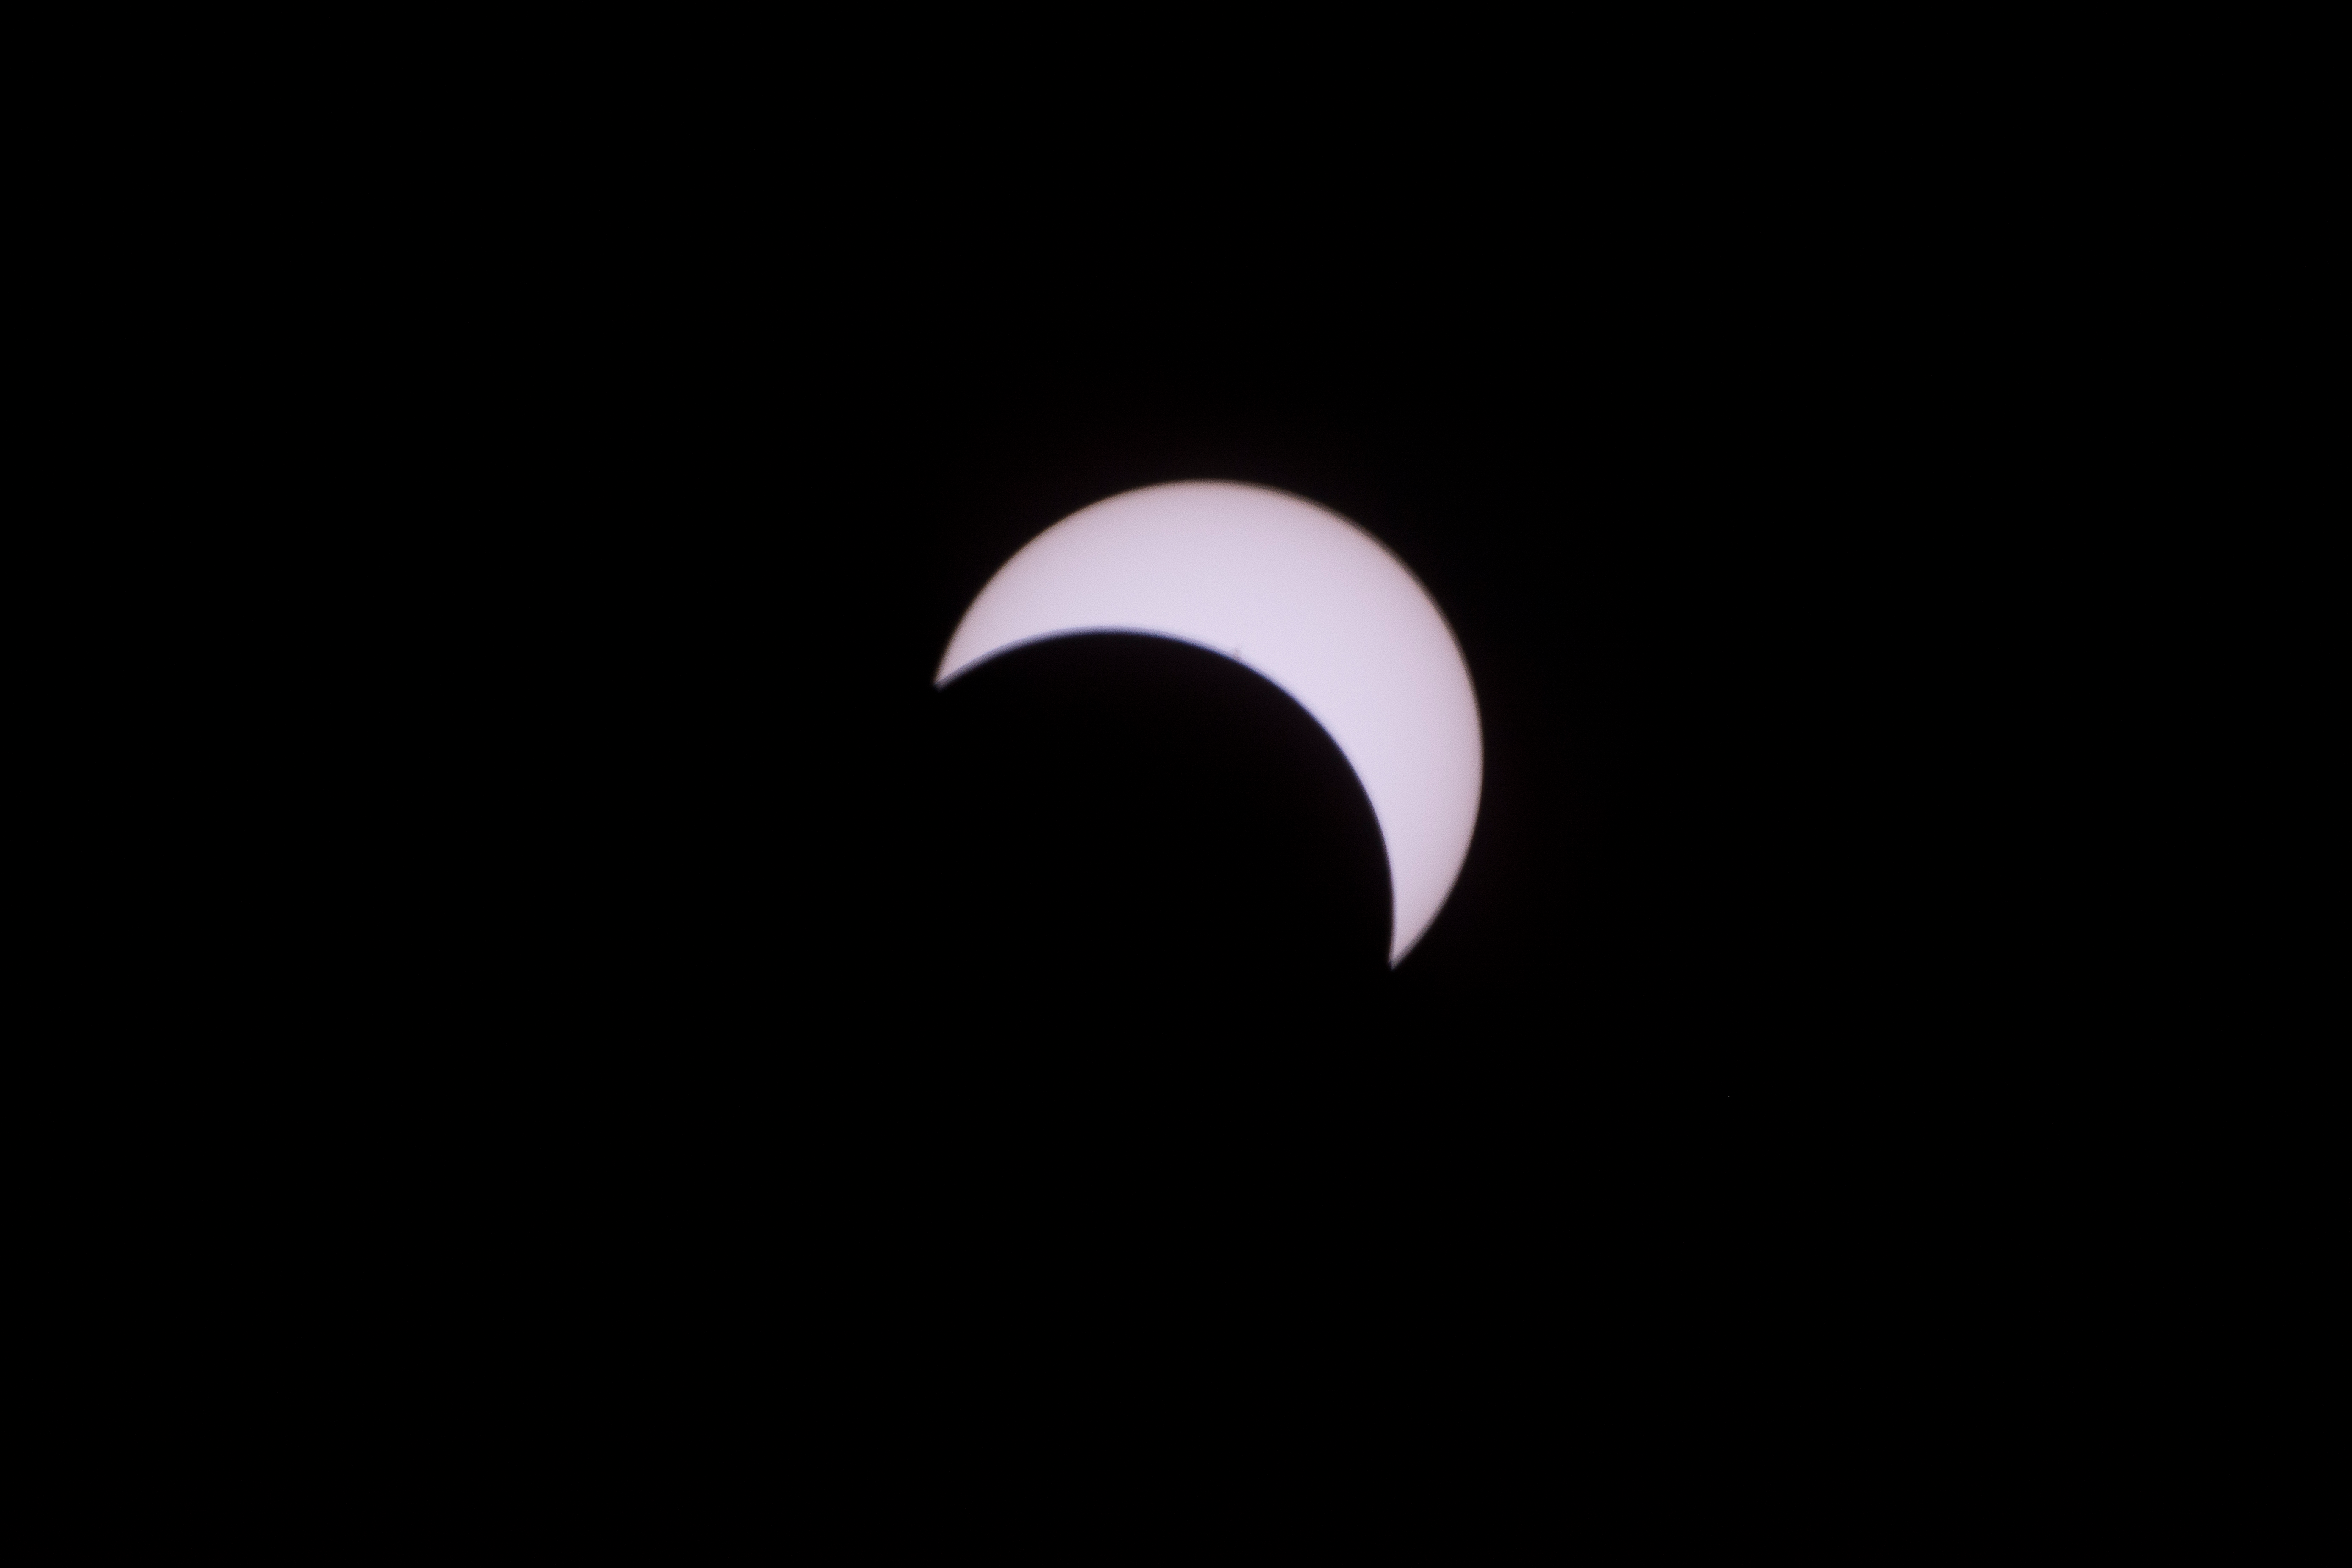

2017 Total Solar Eclipse

The Moon is seen passing in front of the Sun during a total solar eclipse on Monday, August 21, 2017 from onboard a NASA Gulfstream III aircraft flying 25,000 feet above the Oregon coast. A total solar eclipse swept across a narrow portion of the contiguous United States from Lincoln Beach, Oregon to Charleston, South Carolina. A partial solar eclipse was visible across the entire North American continent along with parts of South America, Africa, and Europe.

Credit: NASA/Carla Thomas